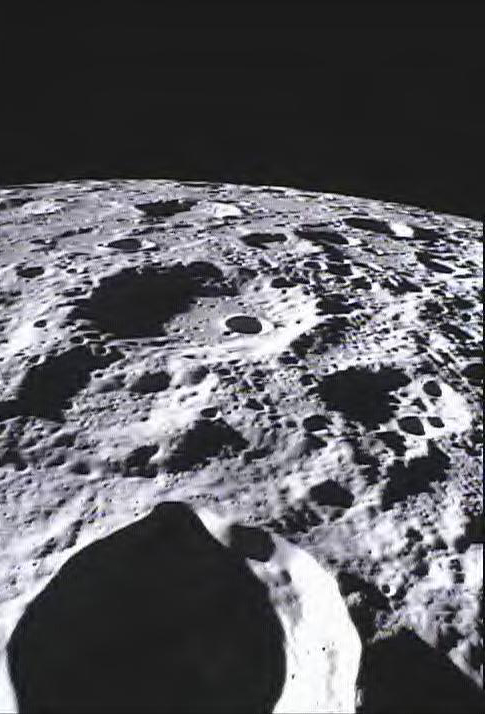

Far Side of Moon Imaged by MoonKAM

This image of the lunar surface was taken by NASA’s MoonKAM system onboard the Ebb spacecraft on March 15, 2012. The 42.3-mile-wide (68-kilometer-wide) crater in the middle of the image (with the smaller crater inside) is Poinsot. Crater Poinsot, named for the French mathematician Louis Poinsot, is located on the northern part of the moon’s far side.

MoonKAM (Moon Knowledge Acquired by Middle school students), is led by Sally Ride, America’s first woman in space, and her team at Sally Ride Science, in collaboration with undergraduate students at the University of California in San Diego. Over 2,700 schools in 52 countries have signed up to participate in MoonKAM.

NASA’s Jet Propulsion Laboratory in Pasadena, Calif., manages the GRAIL mission for NASA’s Science Mission Directorate in Washington. The Massachusetts Institute of Technology, Cambridge, is home to the mission’s principal investigator, Maria Zuber. The GRAIL mission is part of the Discovery Program managed at NASA’s Marshall Space Flight Center in Huntsville, Ala. Lockheed Martin Space Systems in Denver built the spacecraft. The California Institute of Technology in Pasadena manages JPL for NASA.

Credit: NASA/Caltech-JPL/MIT/SRS